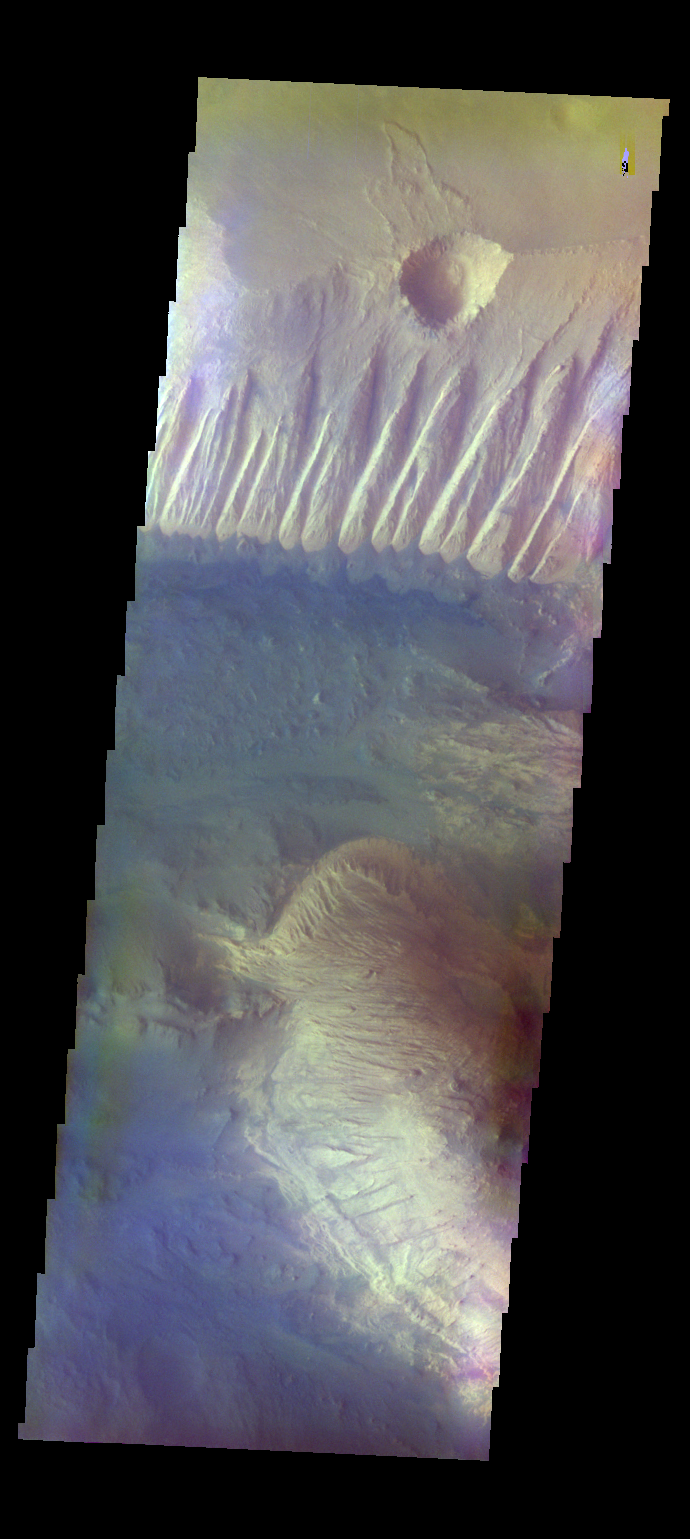

Candor Chasma – False Color

The THEMIS camera contains 5 filters. The data from different filters can be combined in multiple ways to create a false color image. These false color images may reveal subtle variations of the surface not easily identified in a single band image. Today’s false color image shows part of Candor Chasma. The bright tones in this image are the canyon walls, the bluer material is sand and other debris on the canyon floor.

Credit: NASA/JPL-Caltech/ASU